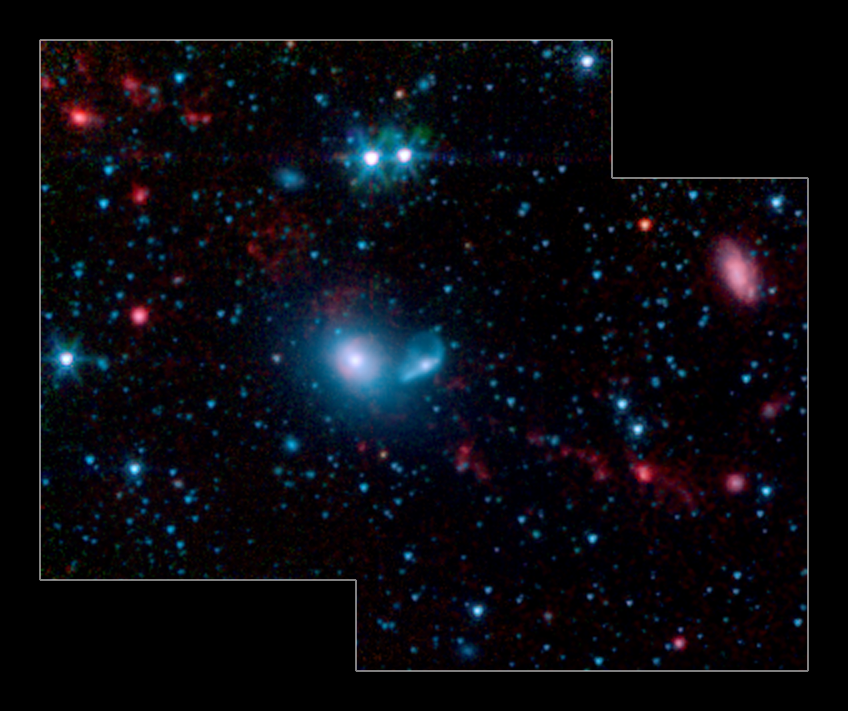

Dwarf Galaxies Swimming in Tidal Tails

This false-color infrared image from NASA’s Spitzer Space Telescope shows little “dwarf galaxies” forming in the “tails” of two larger galaxies that are colliding together. The big galaxies are at the center of the picture, while the dwarfs can be seen as red dots in the red streamers, or tidal tails. The two blue dots above the big galaxies are stars in the foreground.

Galaxy mergers are common occurrences in the universe; for example, our own Milky Way galaxy will eventually smash into the nearby Andromeda galaxy. When two galaxies meet, they tend to rip each other apart, leaving a trail, called a tidal tail, of gas and dust in their wake. It is out of this galactic debris that new dwarf galaxies are born.

The new Spitzer picture demonstrates that these particular dwarfs are actively forming stars. The red color indicates the presence of dust produced in star-forming regions, including organic molecules called polycyclic aromatic hydrocarbons. These carbon-containing molecules are also found on Earth, in car exhaust and on burnt toast, among other places. Here, the molecules are being heated up by the young stars, and, as a result, shine in infrared light.

This image was taken by the infrared array camera on Spitzer. It is a 4-color composite of infrared light, showing emissions from wavelengths of 3.6 microns (blue), 4.5 microns (green), 5.8 microns (orange), and 8.0 microns (red). Starlight has been subtracted from the orange and red channels in order to enhance the dust features.

Credit: NASA/JPL-Caltech/Cornell Univ.